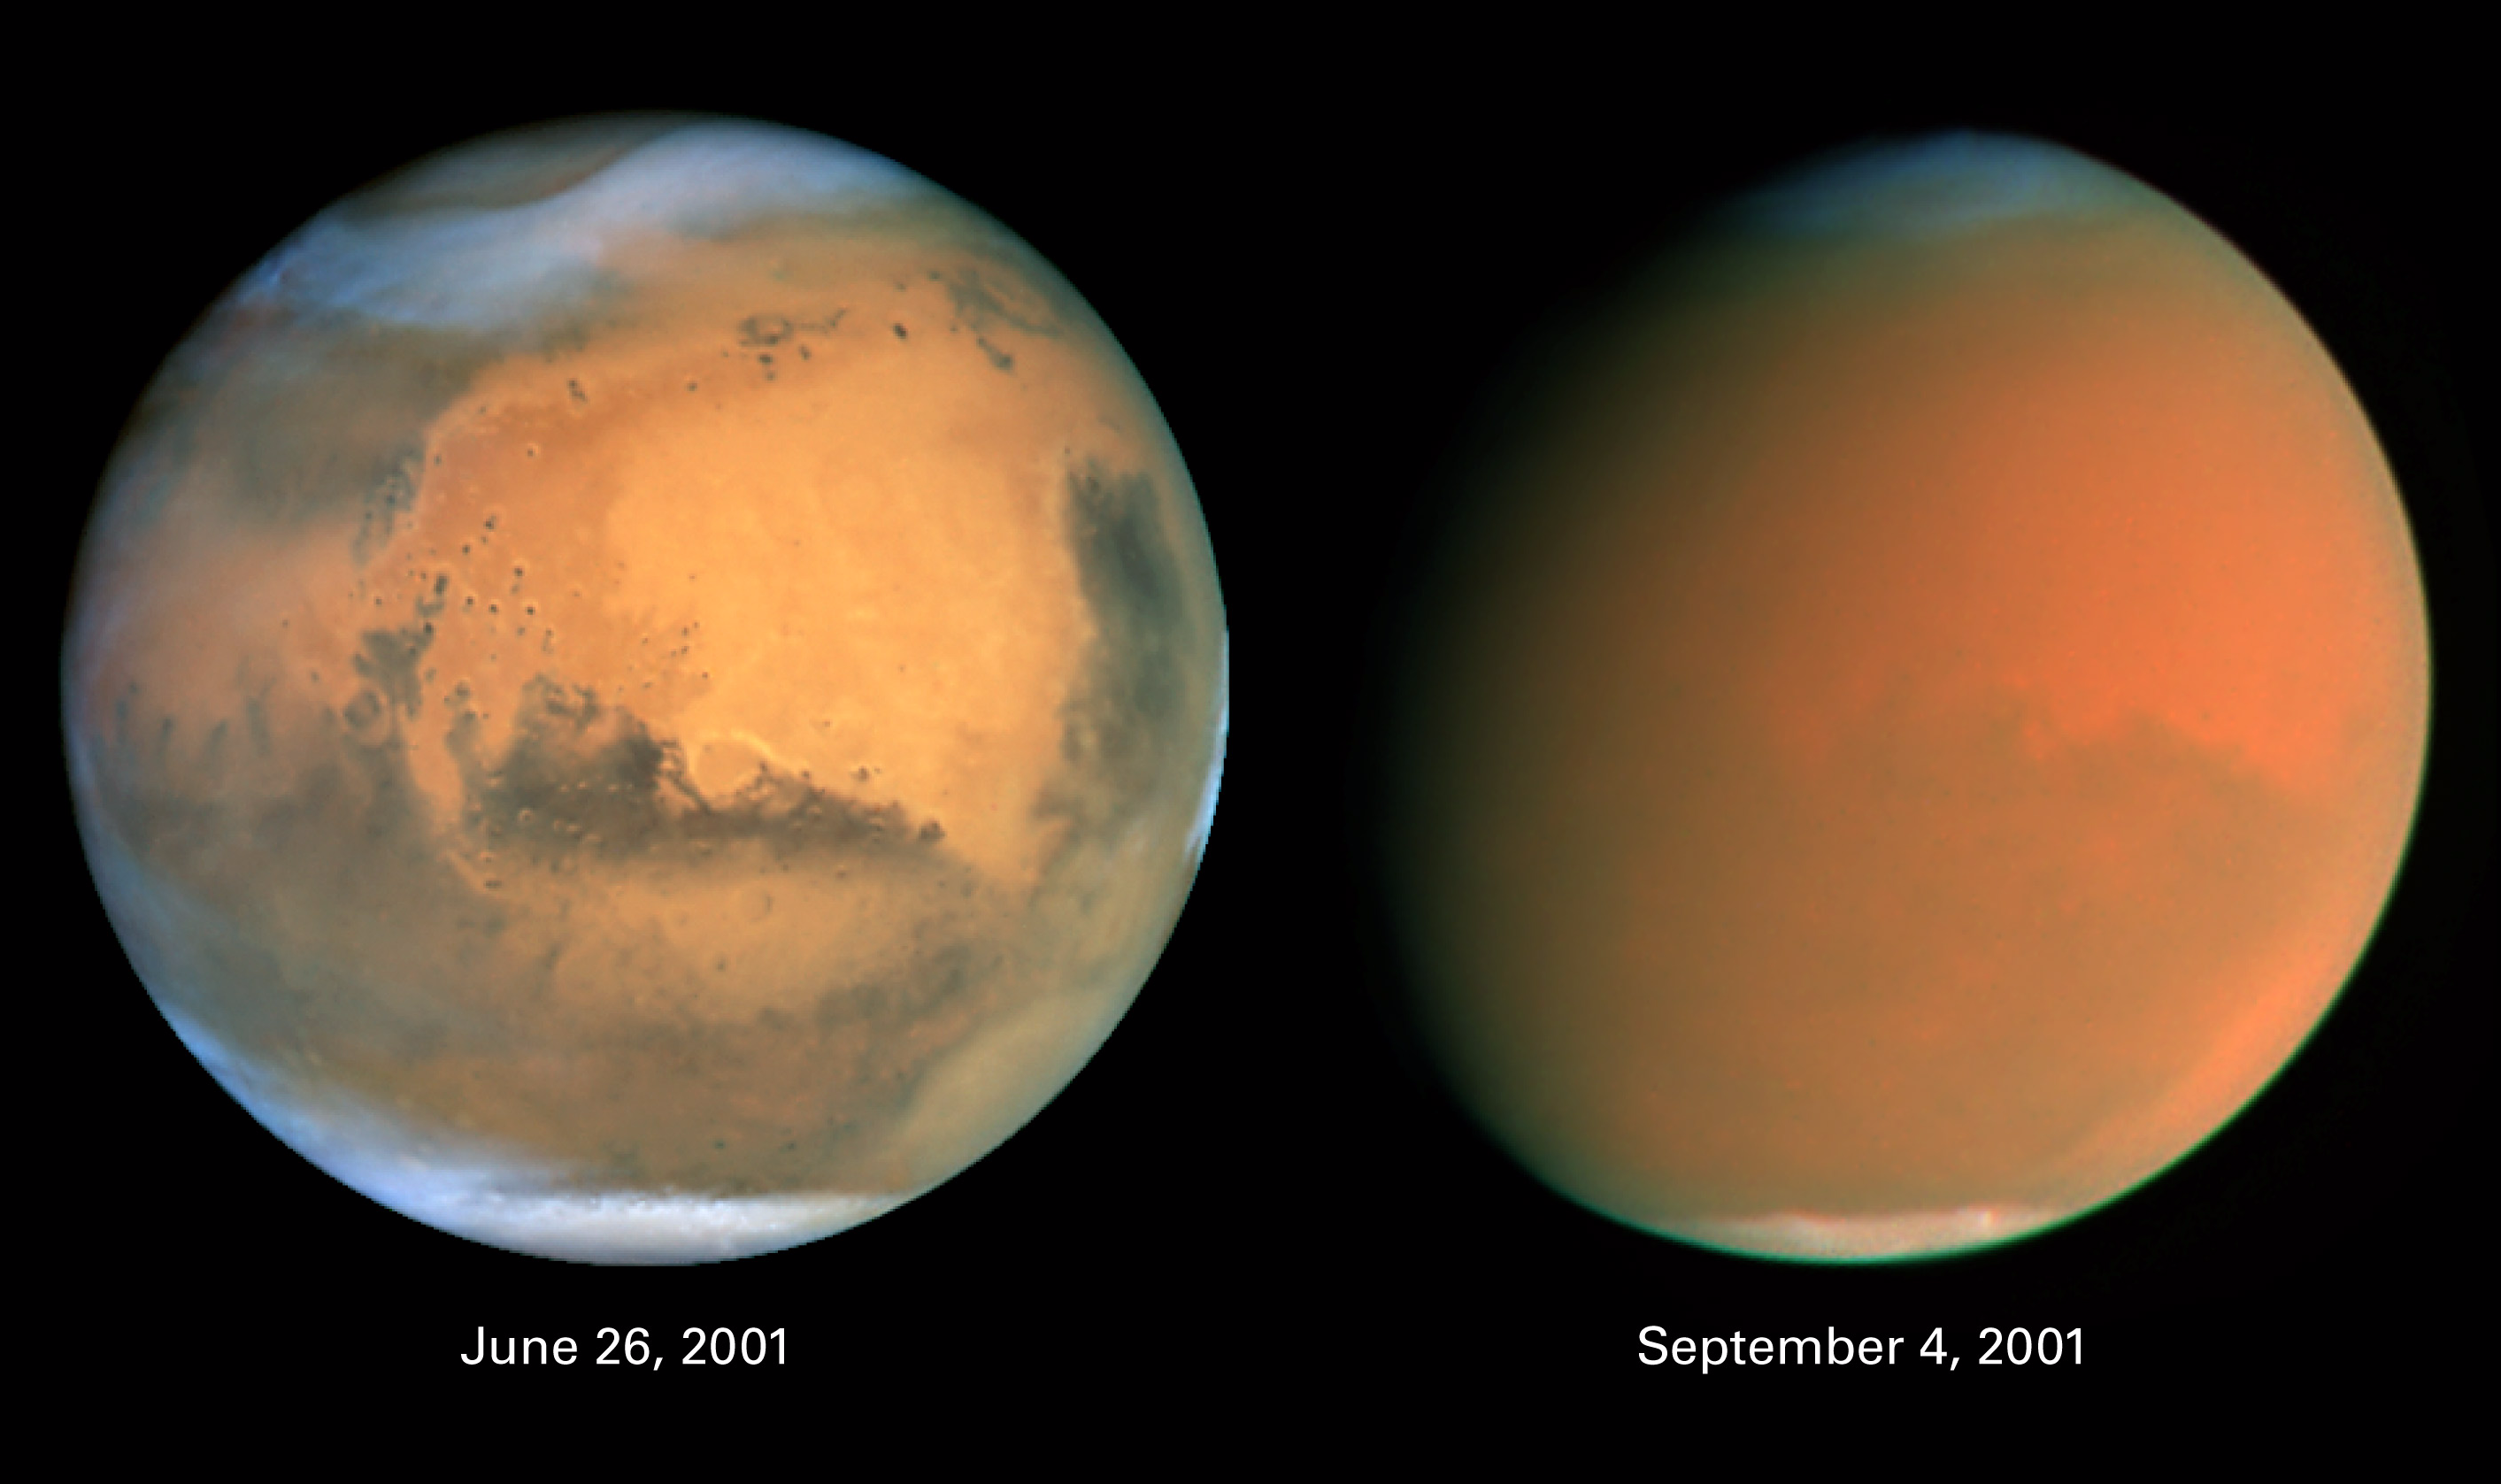

Scientists Track “Perfect Storm” on Mars

Two dramatically different faces of our Red Planet neighbor appear in these comparison images showing how a global dust storm engulfed Mars with the onset of Martian spring in the Southern Hemisphere. When NASA’s Hubble Space Telescope imaged Mars in June, the seeds of the storm were caught brewing in the giant Hellas Basin (oval at 4 o’clock position on disk) and in another storm at the northern polar cap.

When Hubble photographed Mars in early September, the storm had already been raging across the planet for nearly two months obscuring all surface features. The fine airborne dust blocks a significant amount of sunlight from reaching the Martian surface. Because the airborne dust is absorbing this sunlight, it heats the upper atmosphere. Seasonal global Mars dust storms have been observed from telescopes for over a century, but this is the biggest storm ever seen in the past several decades.

Mars looks gibbous in the right photograph because it is 26 million miles farther from Earth than in the left photo (though the pictures have been scaled to the same angular size), and our viewing angle has changed. The left picture was taken when Mars was near its closest approach to Earth for 2001 (an event called opposition); at that point the disk of Mars was fully illuminated as seen from Earth because Mars was exactly opposite the Sun.

Both images are in natural color, taken with Hubble’s Wide Field Planetary Camera 2.

Credit: NASA, James Bell (Cornell Univ.), Michael Wolff (Space Science Inst.), and the Hubble Heritage Team (STScI/AURA)